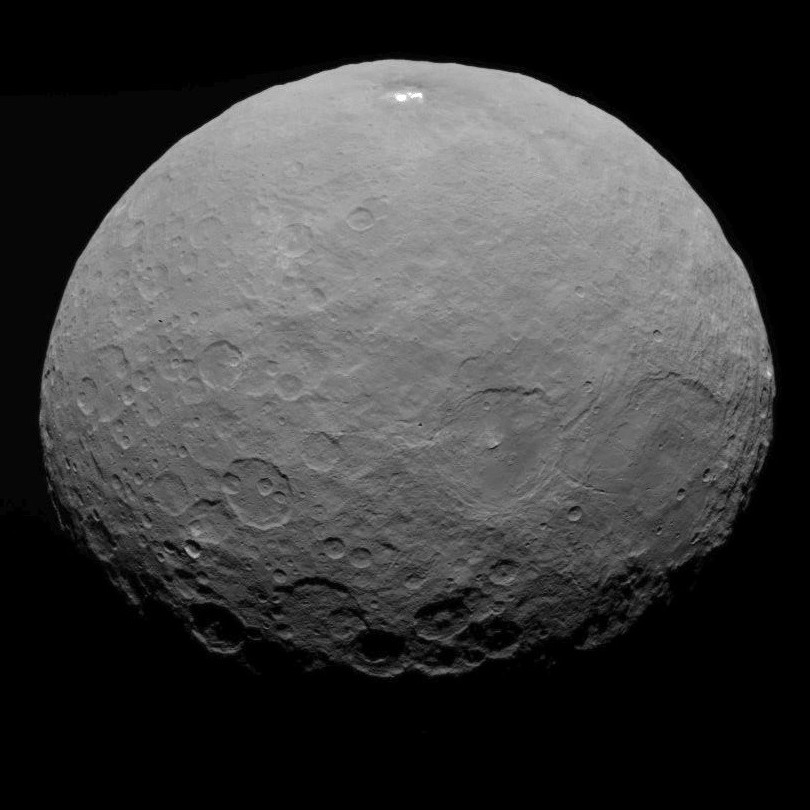

Dawn RC3 Image 23

This image of Ceres is part of a sequence taken by NASA’s Dawn spacecraft on May 7, 2015, from a distance of 8,400 miles (13,600 kilometers).

Dawn’s mission is managed by JPL for NASA’s Science Mission Directorate in Washington. Dawn is a project of the directorate’s Discovery Program, managed by NASA’s Marshall Space Flight Center in Huntsville, Alabama. UCLA is responsible for overall Dawn mission science. Orbital ATK, Inc., in Dulles, Virginia, designed and built the spacecraft. The German Aerospace Center, the Max Planck Institute for Solar System Research, the Italian Space Agency and the Italian National Astrophysical Institute are international partners on the mission team.

Credit: NASA/JPL-Caltech/UCLA/MPS/DLR/IDA